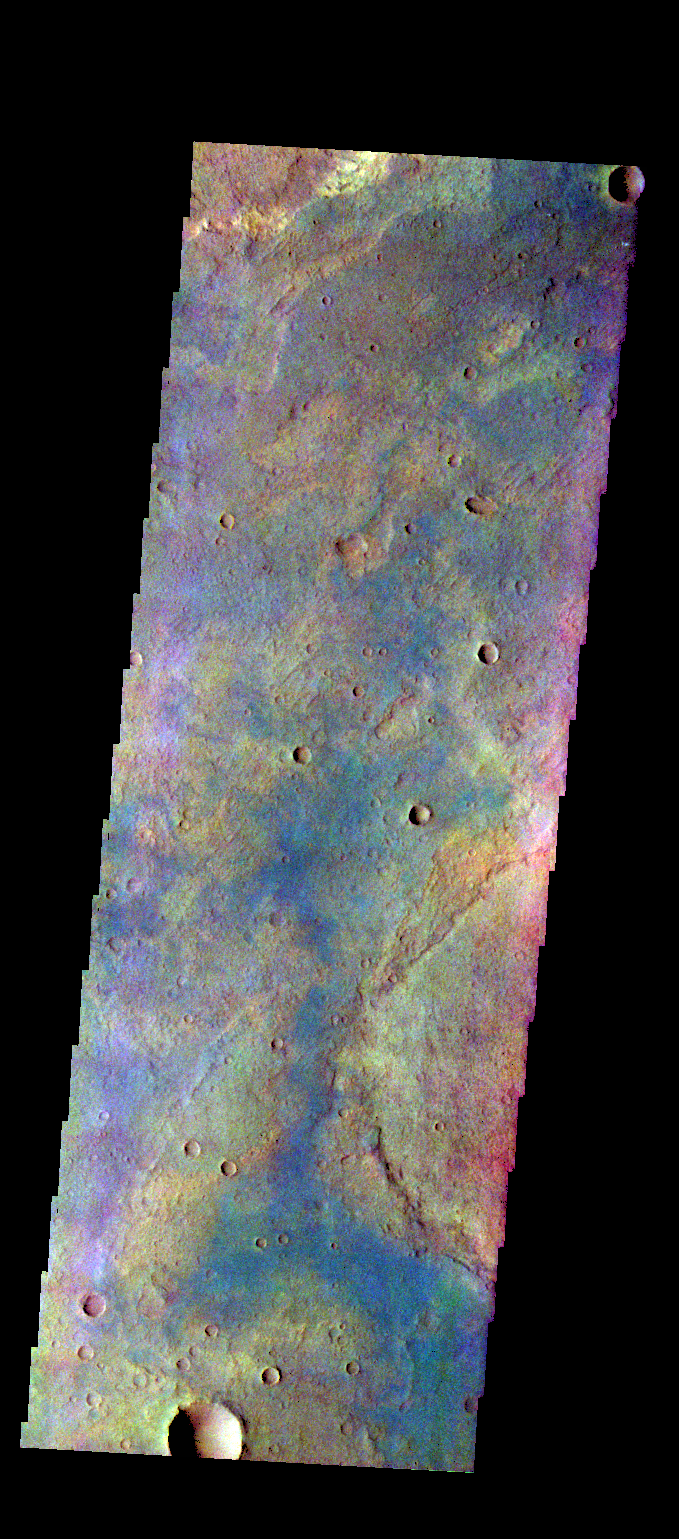

Terra Sabaea – False Color

The THEMIS VIS camera contains 5 filters. The data from different filters can be combined in multiple ways to create a false color image. These false color images may reveal subtle variations of the surface not easily identified in a single band image. Today’s false color image shows part of the plains of Terra Sabaea.

Credit: NASA/JPL-Caltech/ASU